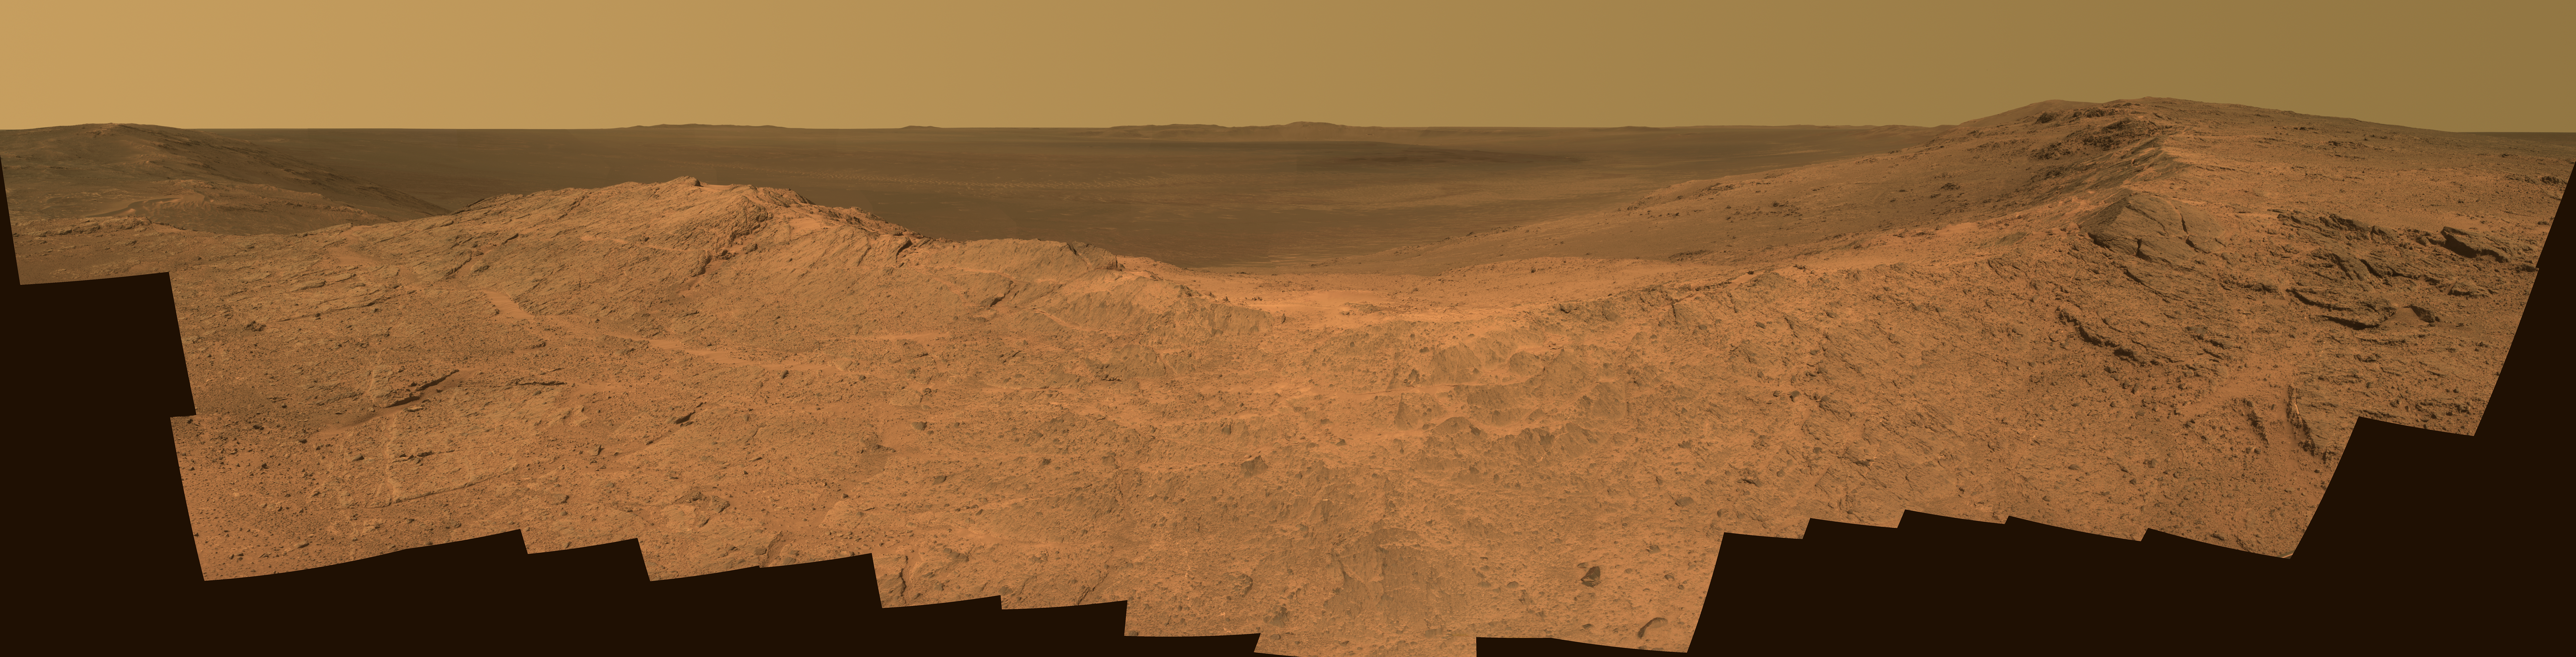

‘Pillinger Point’ Overlooking Endeavour Crater on Mars

This scene from the panoramic camera (Pancam) of NASA’s Mars Exploration Rover Opportunity catches “Pillinger Point,” on the western rim of Endeavour Crater, in the foreground. The eastern rim of the crater is on the distant horizon. Endeavour Crater is 14 miles (22 kilometers) in diameter.

The vista spans from north-northwest, at the left, to south-southwest, at the right. It merges several Pancam exposures taken on the 3,663rd Martian day, or sol, of Opportunity’s work on Mars (May 14, 2014). The scene is presented in approximate true color by combing exposures taken through three of the Pancam’s color filters, centered on wavelengths of 753 nanometers (near-infrared), 535 nanometers (green) and 432 nanometers (violet).

Opportunity’s international science team chose Pillinger Point as the informal name for this ridge as a tribute to Colin Pillinger (1943-2014). Pillinger was the British principal investigator for the Beagle 2 project, which attempted to set a lander on Mars a few weeks before Opportunity’s January 2004 landing.

The site became a destination for Opportunity to examine because observations from orbit indicated the presence of a clay mineral named montmorillonite, which forms under wet conditions.

JPL manages the Mars Exploration Rover Project for NASA’s Science Mission Directorate in Washington. For more information about Spirit and Opportunity, visit http://marsrovers.jpl.nasa.gov.

Photojournal Note: Also available is the full resolution TIFF file PIA8393_full.tif. This file may be too large to view from a browser; it can be downloaded onto your desktop by right-clicking on the previous link and viewed with image viewing software.

Credit: NASA/JPL-Caltech/Cornell Univ./Arizona State Univ.